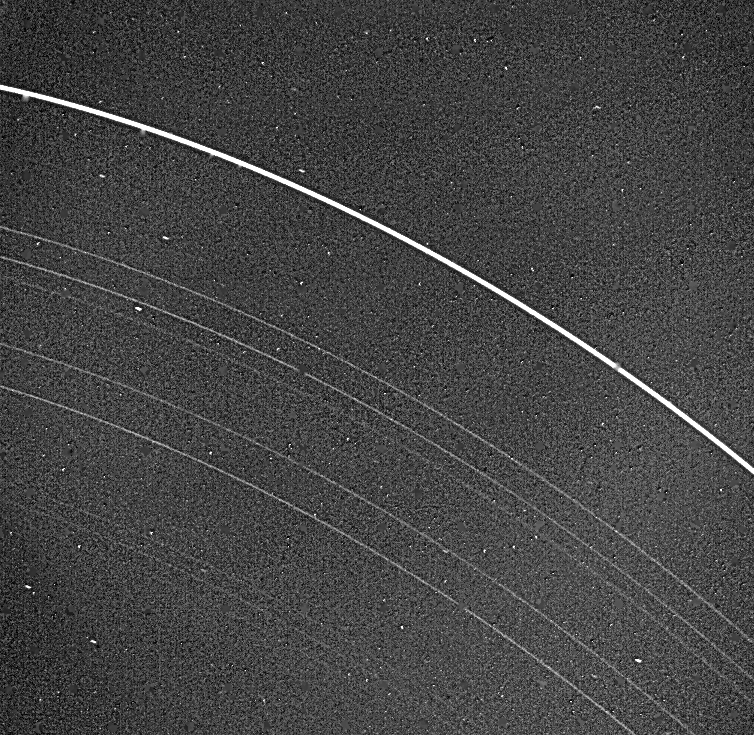

Uranus Rings

Voyager 2 returned this picture of the Uranus rings on Jan. 22, 1986, from a distance of 2.52 million kilometers (1.56 million miles). All nine known rings are visible in this image, a 15-second exposure through the clear filter on Voyager’s narrow-angle camera. The rings are quite dark and very narrow. The most prominent and outermost of the nine, called epsilon, is seen at top. The next three in toward Uranus — called delta, gamma and eta — are much fainter and more narrow than the epsilon ring. Then come the beta and alpha rings and finally the innermost grouping, known simply as the 4, 5 and 6 rings. The last three are very faint and are at the limit of detection for the Voyager camera. Uranus’ rings range in width from about 100 km (60 mi) at the widest part of the epsilon ring to only a few kilometers for most of the others. This image was processed to enhance these narrow features; the bright dots are imperfections on the camera detector. The resolution scale is approximately 50 km (30 mi). The Voyager project is managed for NASA by the Jet Propulsion Laboratory.

Credit: NASA/JPL